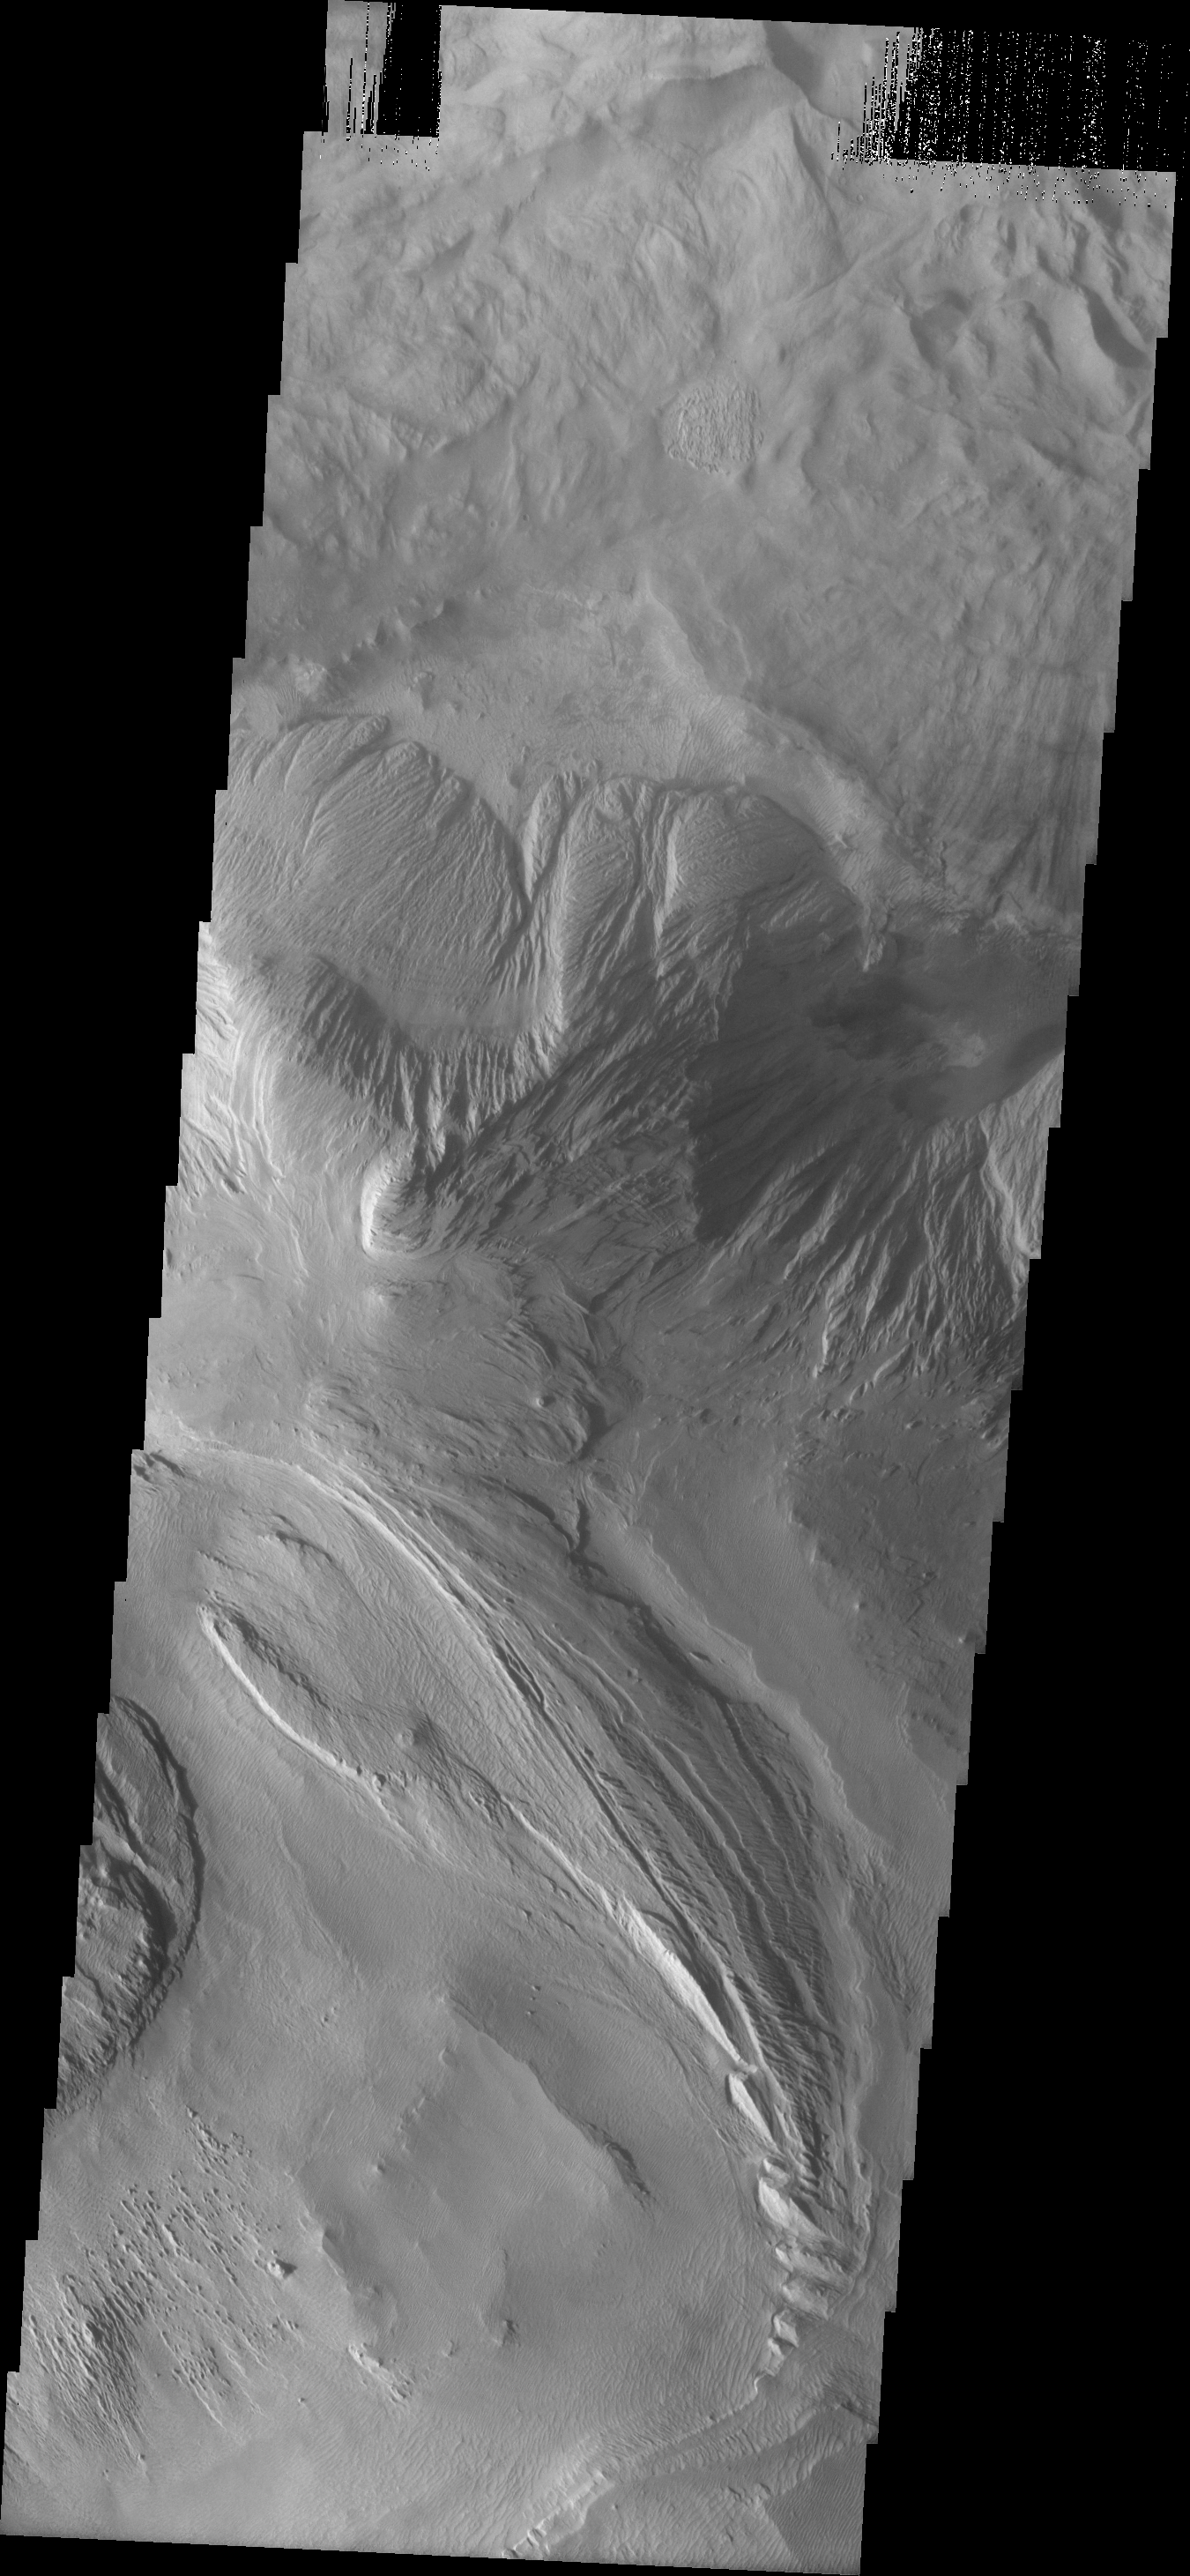

Ophis Chasma

This VIS image shows a portion of the floor of Ophir Chasma. At the top of the frame is a landslide deposit. In the center is a wind and perhaps water eroded highland. At the bottom part of the image wind appears to be the main agent of erosion.

Image information: VIS instrument. Latitude -3.7N, Longitude 287.0E. 18 meter/pixel resolution.

Please see the THEMIS Data Citation Note for details on crediting THEMIS images.

Note: this THEMIS visual image has not been radiometrically nor geometrically calibrated for this preliminary release. An empirical correction has been performed to remove instrumental effects. A linear shift has been applied in the cross-track and down-track direction to approximate spacecraft and planetary motion. Fully calibrated and geometrically projected images will be released through the Planetary Data System in accordance with Project policies at a later time.

NASA’s Jet Propulsion Laboratory manages the 2001 Mars Odyssey mission for NASA’s Office of Space Science, Washington, D.C. The Thermal Emission Imaging System (THEMIS) was developed by Arizona State University, Tempe, in collaboration with Raytheon Santa Barbara Remote Sensing. The THEMIS investigation is led by Dr. Philip Christensen at Arizona State University. Lockheed Martin Astronautics, Denver, is the prime contractor for the Odyssey project, and developed and built the orbiter. Mission operations are conducted jointly from Lockheed Martin and from JPL, a division of the California Institute of Technology in Pasadena.

Credit: NASA/JPL/ASU